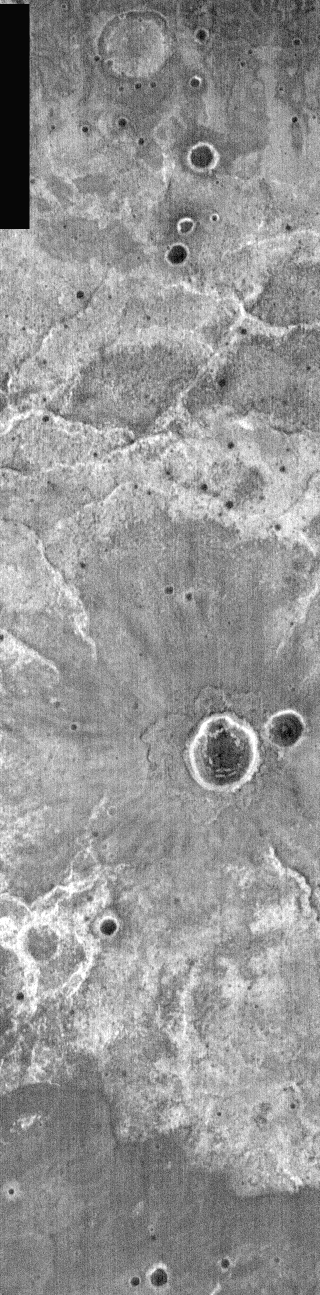

Nighttime IR Ejecta

Today’s crater is slightly older than one shown yesterday. The ballistically emplaced ejecta is now a uniform gray tone in this nighttime IR image. With time dust will cover young surfaces and control the IR image tone. This crater is located east of Huygens Crater.

Image information: IR instrument. Latitude -10.6, Longitude 64.3 East (295.7 West). 100 meter/pixel resolution.

Note: this THEMIS visual image has not been radiometrically nor geometrically calibrated for this preliminary release. An empirical correction has been performed to remove instrumental effects. A linear shift has been applied in the cross-track and down-track direction to approximate spacecraft and planetary motion. Fully calibrated and geometrically projected images will be released through the Planetary Data System in accordance with Project policies at a later time.

NASA’s Jet Propulsion Laboratory manages the 2001 Mars Odyssey mission for NASA’s Office of Space Science, Washington, D.C. The Thermal Emission Imaging System (THEMIS) was developed by Arizona State University, Tempe, in collaboration with Raytheon Santa Barbara Remote Sensing. The THEMIS investigation is led by Dr. Philip Christensen at Arizona State University. Lockheed Martin Astronautics, Denver, is the prime contractor for the Odyssey project, and developed and built the orbiter. Mission operations are conducted jointly from Lockheed Martin and from JPL, a division of the California Institute of Technology in Pasadena.

Credit: NASA/JPL/Arizona State University